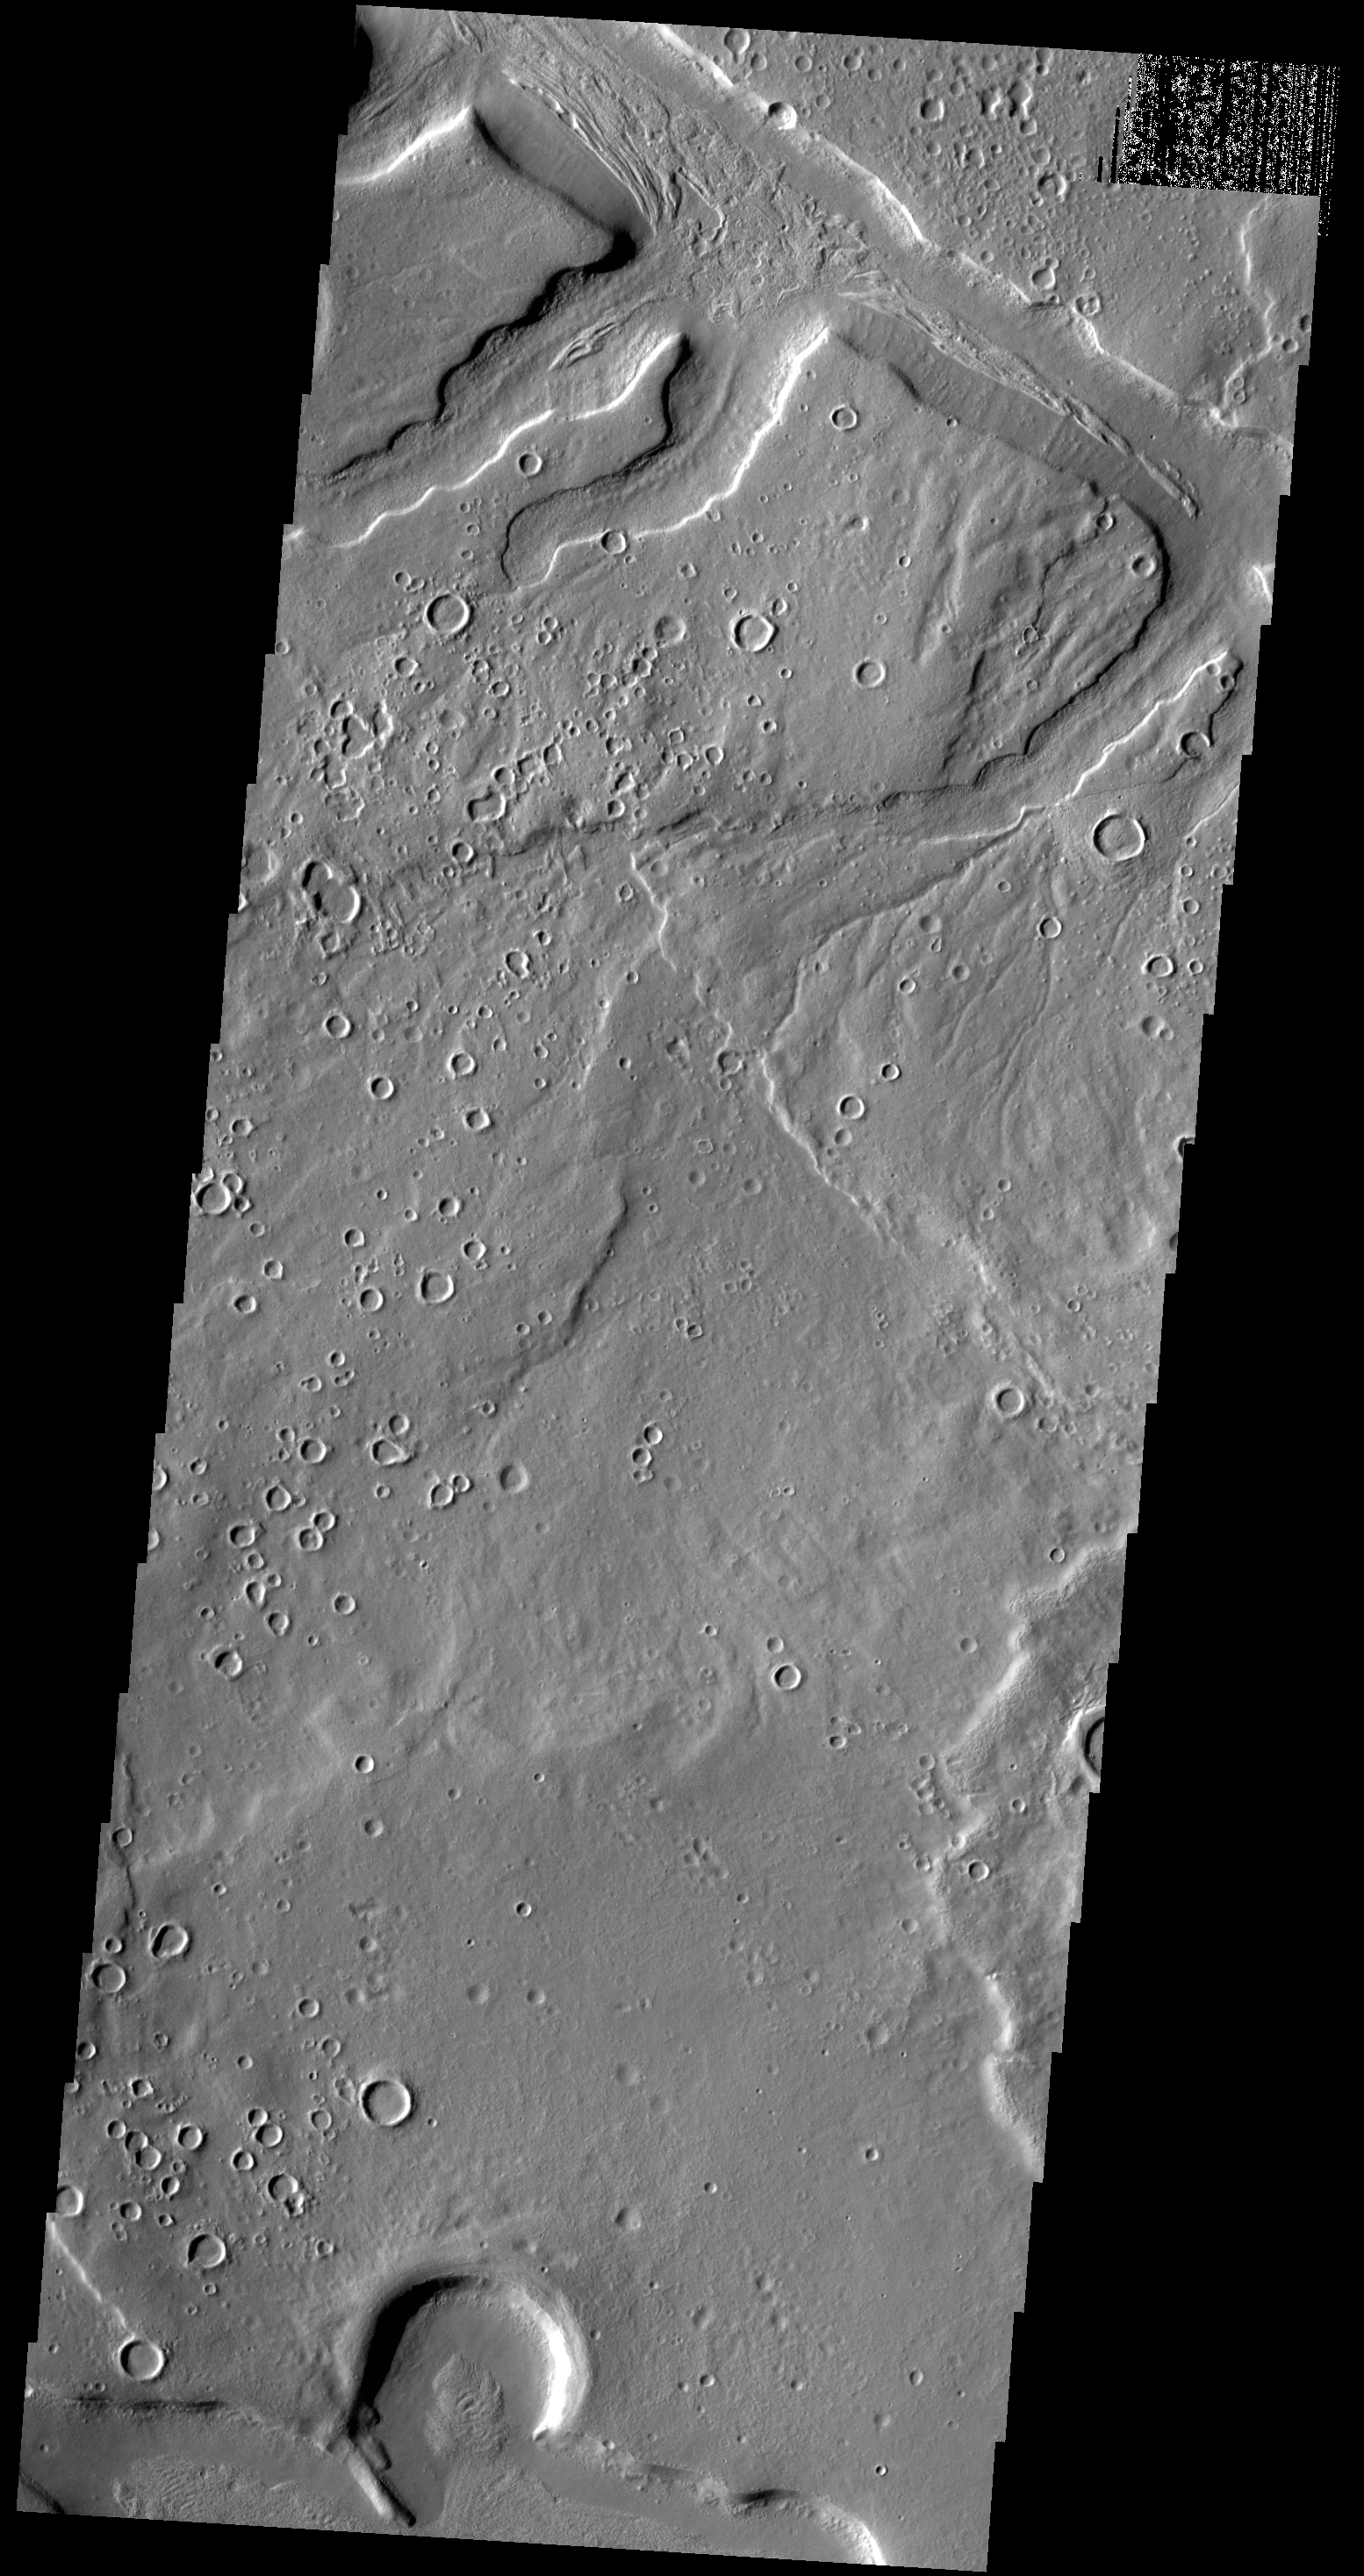

Arabia Terra Channels

Today’s VIS image shows part of one of the numerous unnamed channels that dissect the northern margin of Arabia Terra.

Credit: NASA/JPL-Caltech/ASU